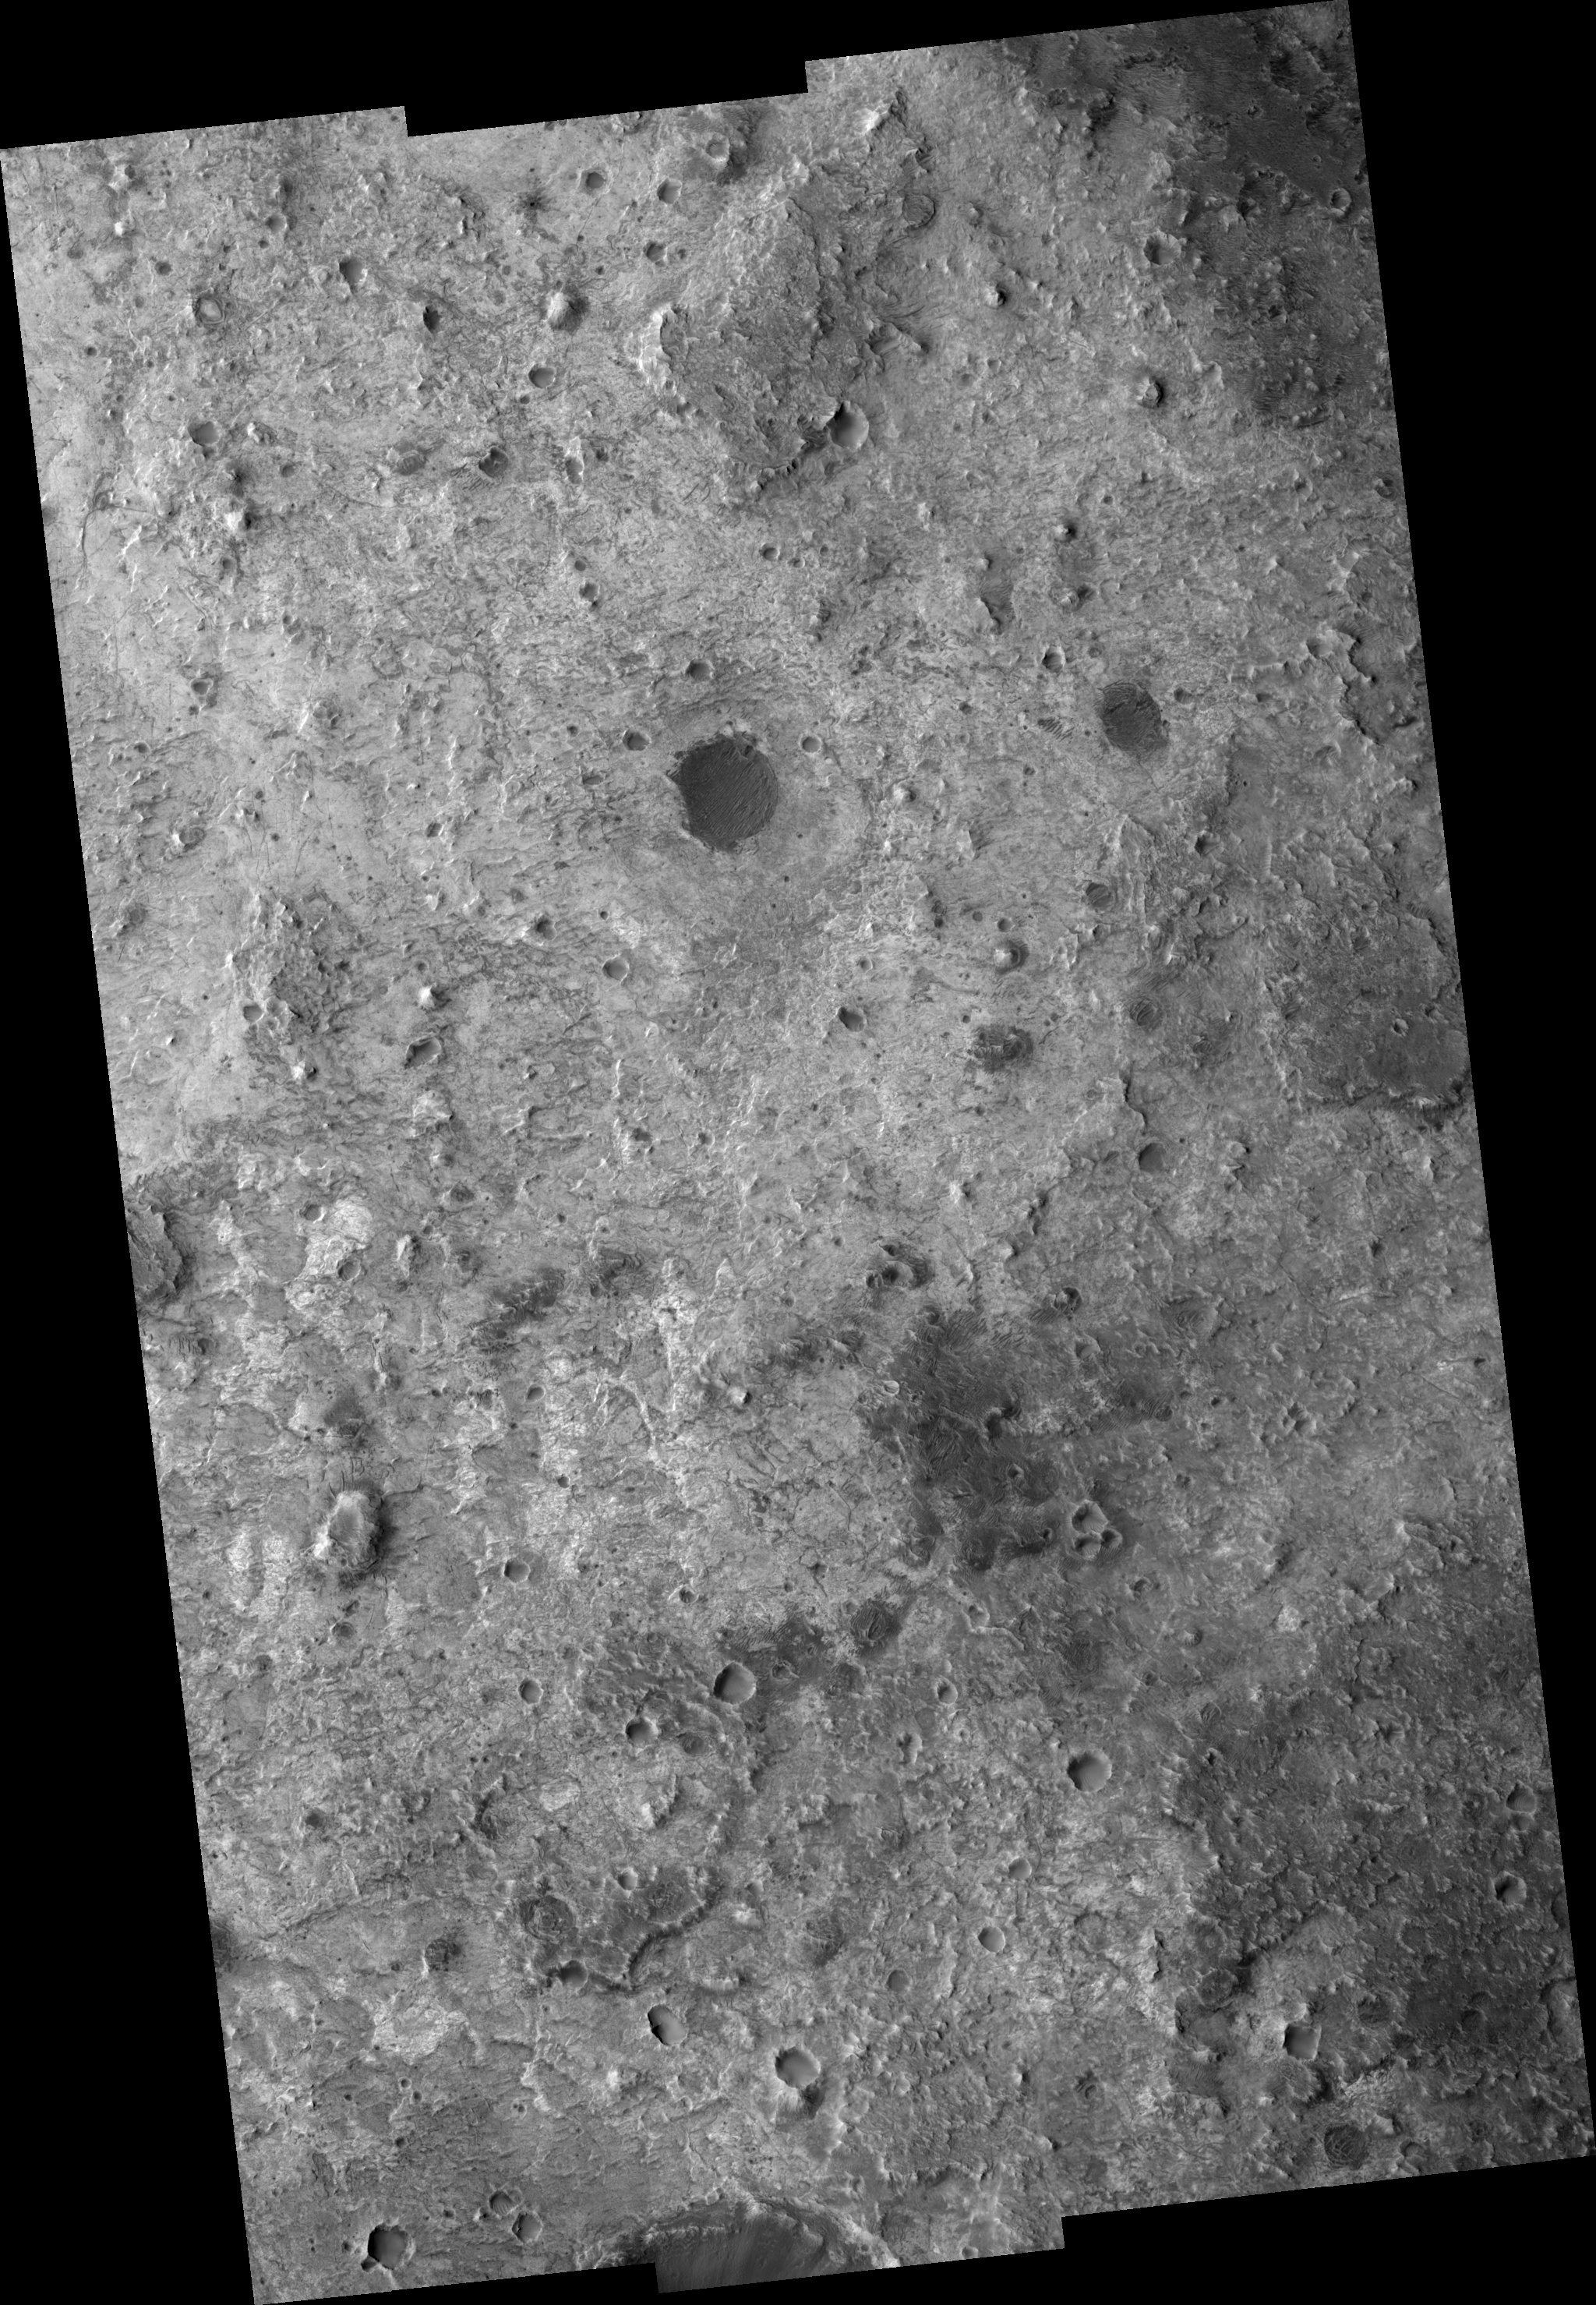

Mawrth Vallis Layered Deposits

Image PSP_001388_2035 was taken by the High Resolution Imaging Science Experiment (HiRISE) camera onboard the Mars Reconnaissance Orbiter spacecraft on November 12, 2006. The complete image is centered at 23.2 degrees latitude, 342.5 degrees East longitude. The range to the target site was 284.1 km (177.5 miles). At this distance the image scale ranges from 28.4 cm/pixel (with 1 x 1 binning) to 113.7 cm/pixel (with 4 x 4 binning). The image shown here has been map-projected to 25 cm/pixel and north is up. The image was taken at a local Mars time of 3:28 PM and the scene is illuminated from the west with a solar incidence angle of 49 degrees, thus the sun was about 41 degrees above the horizon. At a solar longitude of 134.4 degrees, the season on Mars is Northern Summer.

NASA’s Jet Propulsion Laboratory, a division of the California Institute of Technology in Pasadena, manages the Mars Reconnaissance Orbiter for NASA’s Science Mission Directorate, Washington. Lockheed Martin Space Systems, Denver, is the prime contractor for the project and built the spacecraft. The High Resolution Imaging Science Experiment is operated by the University of Arizona, Tucson, and the instrument was built by Ball Aerospace and Technology Corp., Boulder, Colo.

Credit: NASA/JPL/Univ. of Arizona